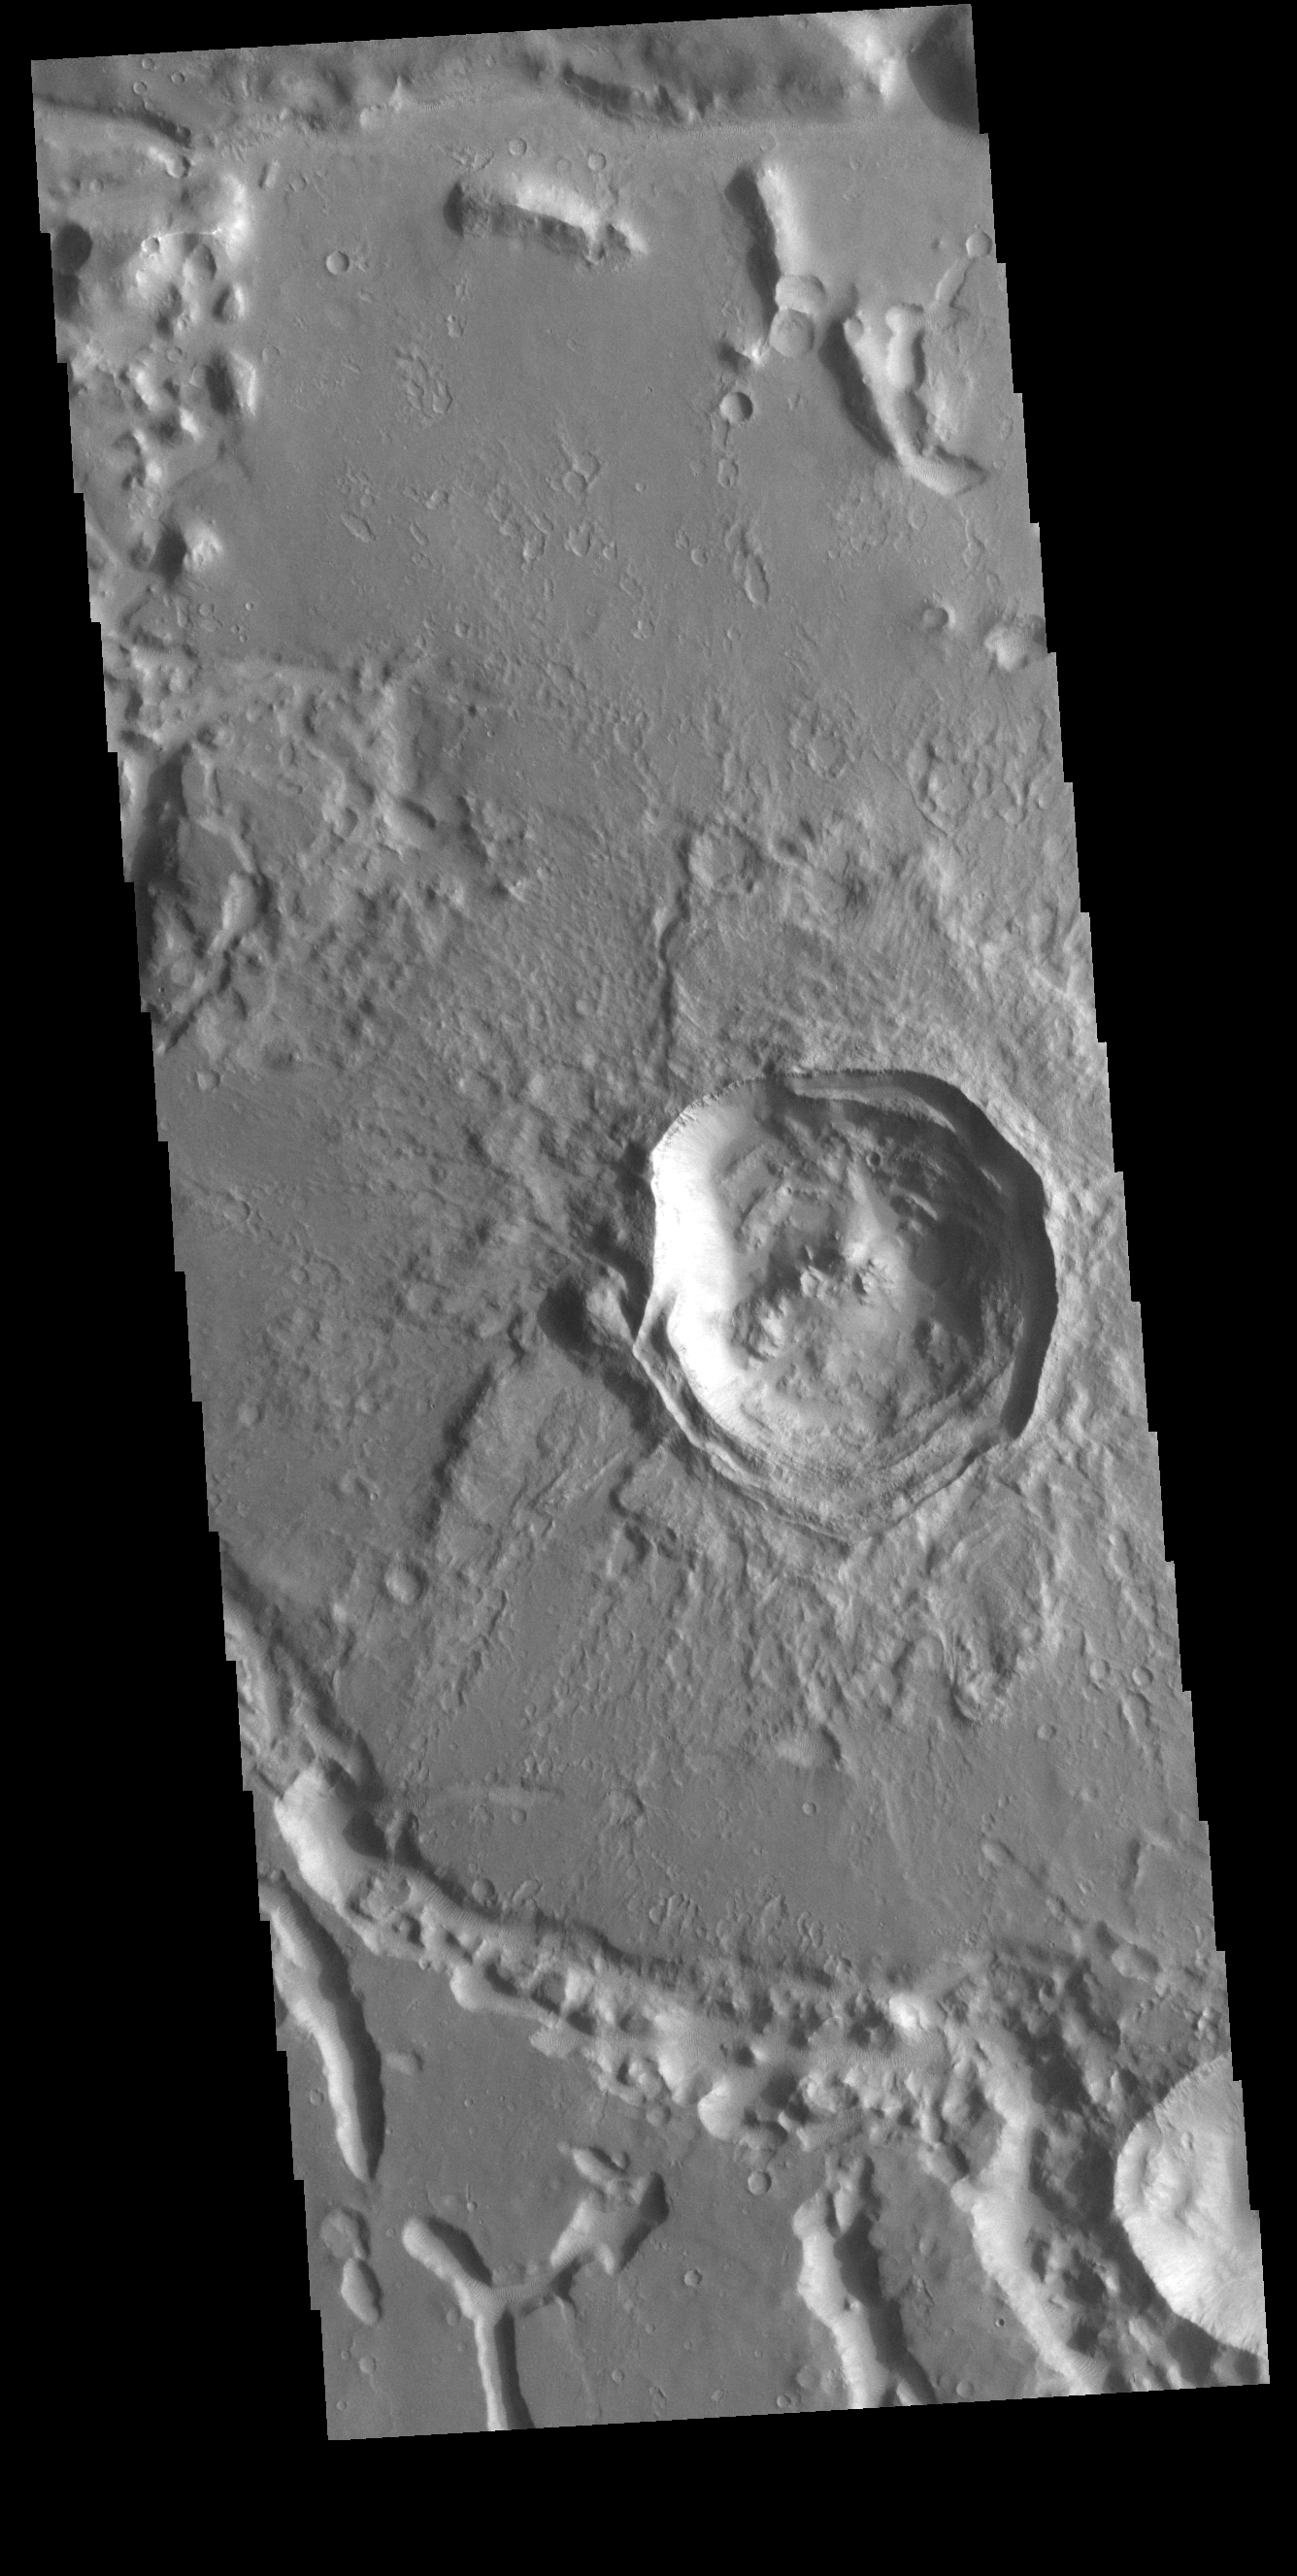

Not Quite Round

This VIS image shows an unnamed crater in Noachis Terra. The crater is relatively young, with several different structures on the floor and rim still visible. The inner rim of the crater has series of concentric benches, formed by collapse of the impacted surface into the bowl shaped interior. The crater floor is not flat, with several mounds created by rebound of melted material inside the crater. One of the more interesting features is that the crater is not round, as would be expected. The straight rims likely mean the there was a pre-existing tectonic fracture system, where the forces of the blast aligned with the fractures.

Credit: NASA/JPL-Caltech/ASU